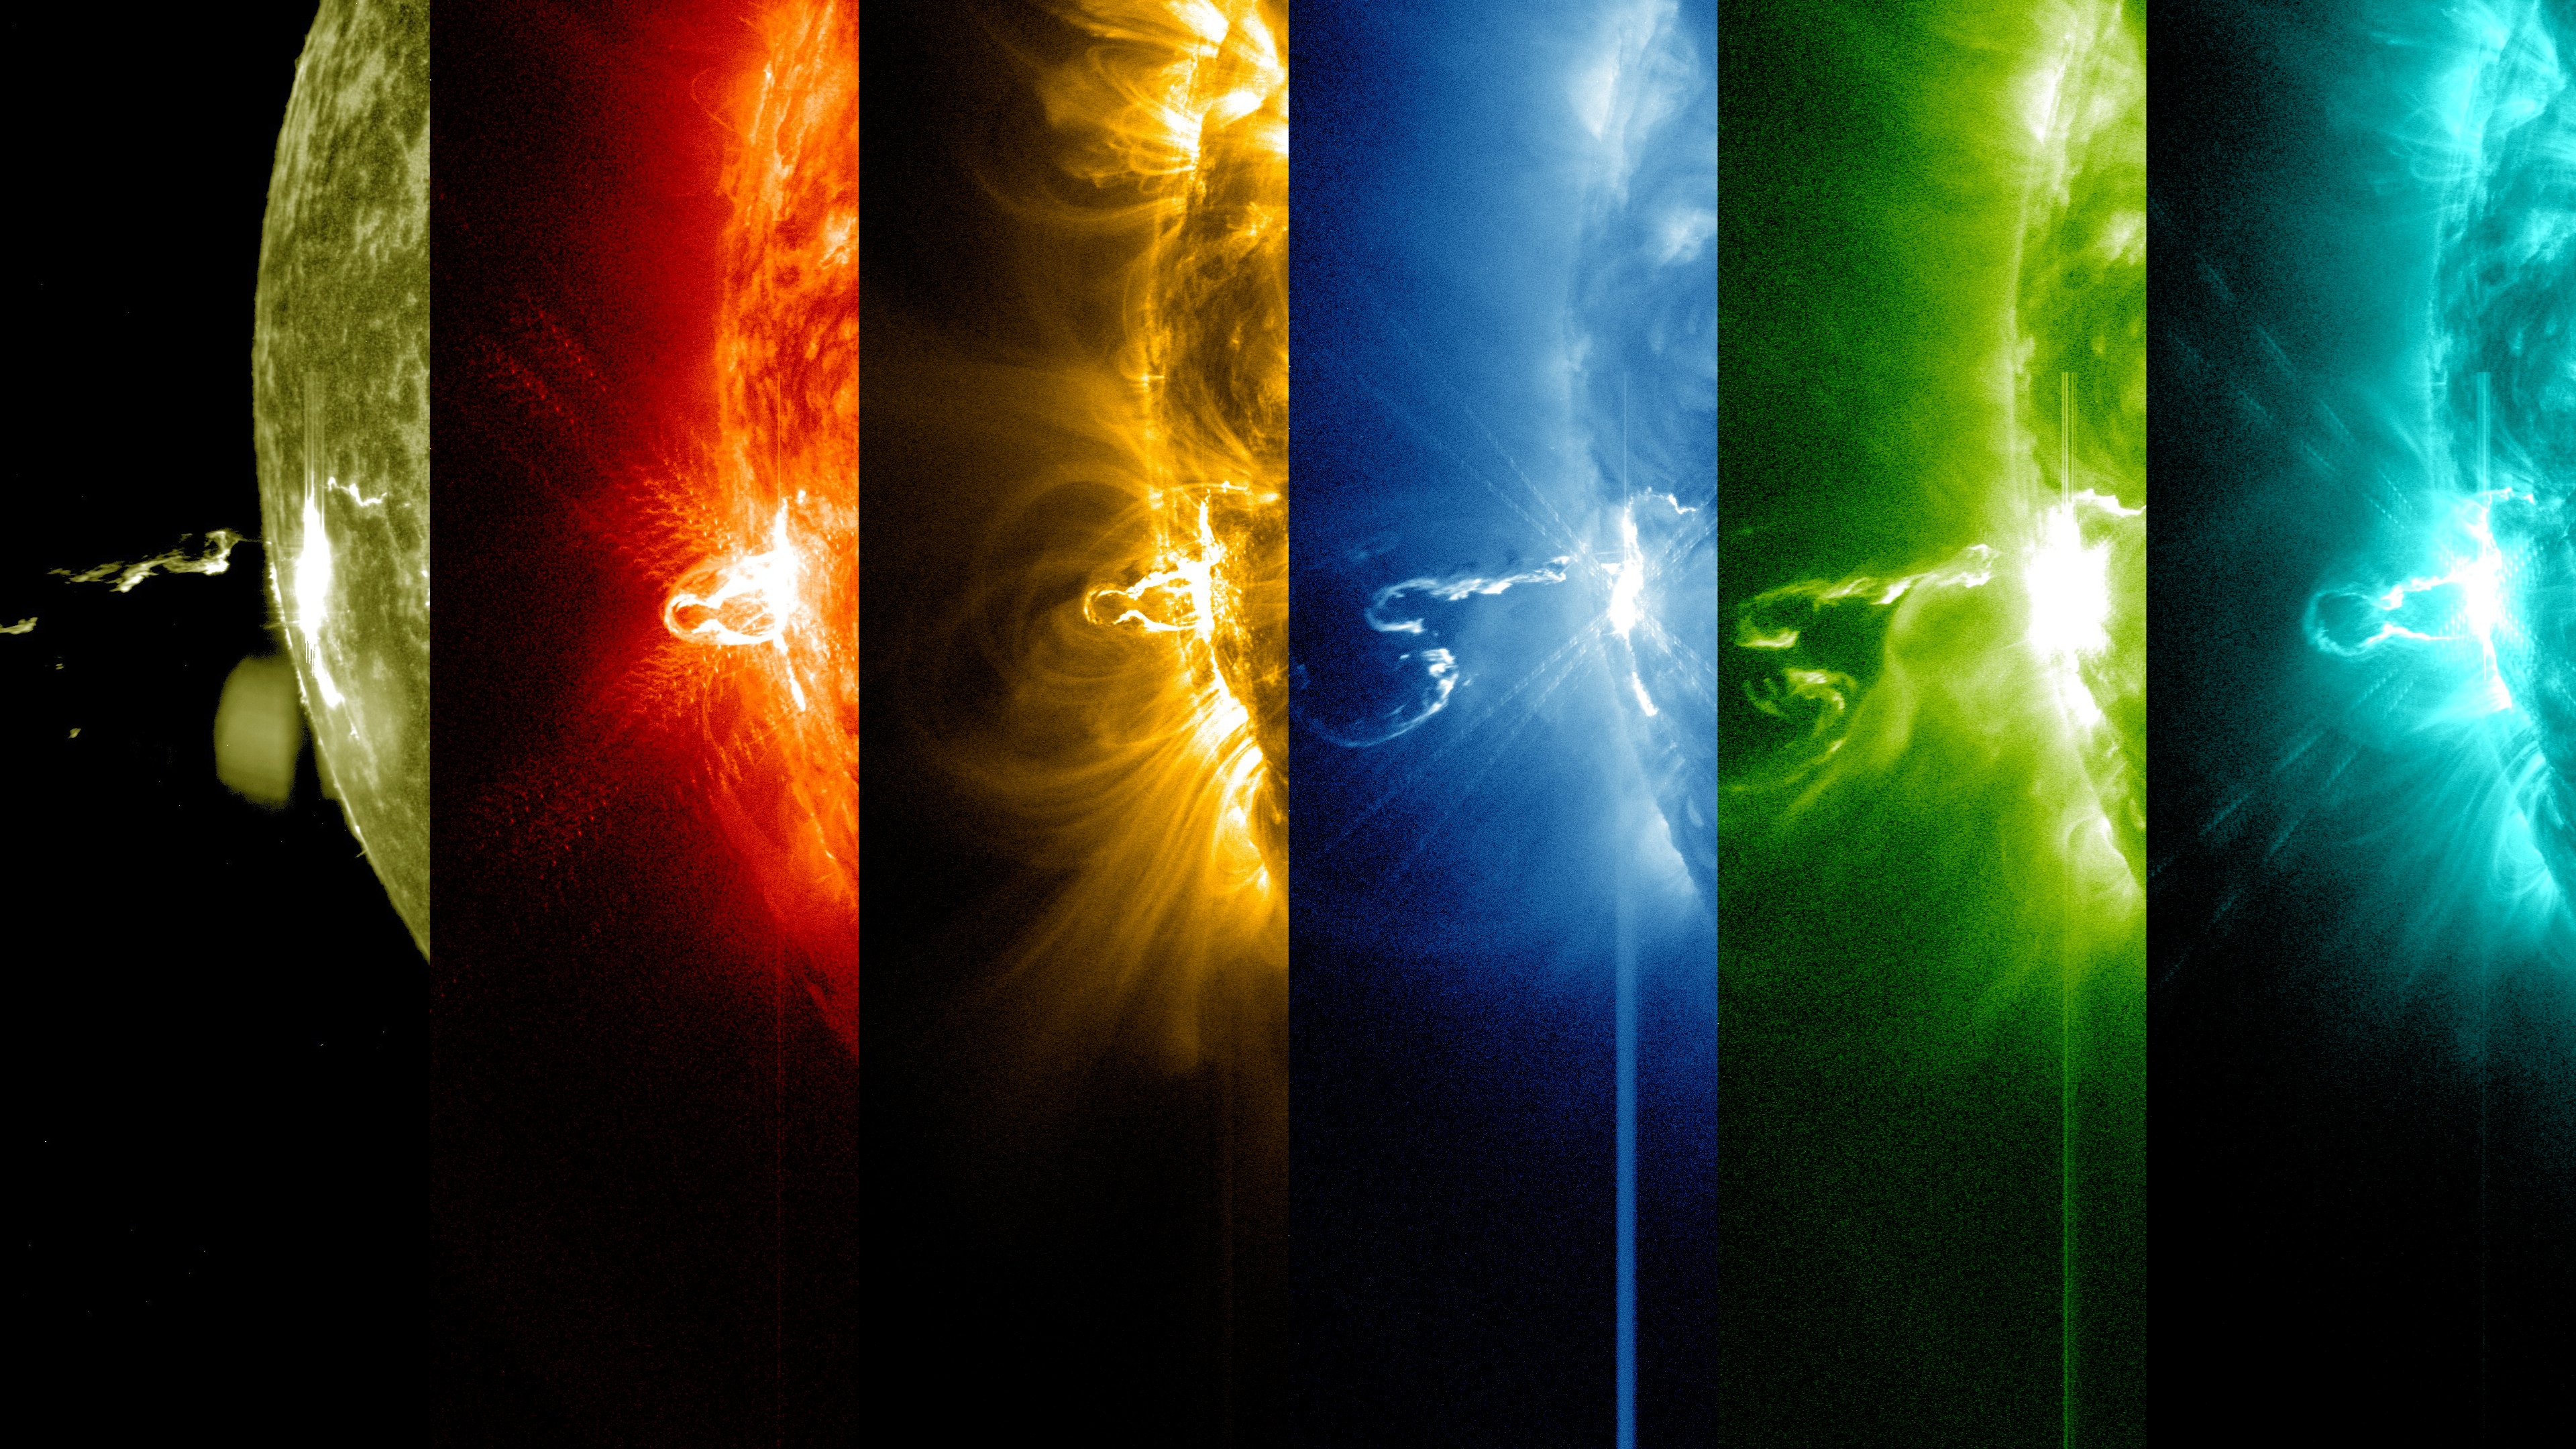

NASA's SDO Shows Images of Significant Solar Flare

Caption: These SDO images from 7:25 p.m. EST on Feb. 24, 2014, show the first moments of an X-class flare in different wavelengths of light -- seen as the bright spot that appears on the left limb of the sun. Hot solar material can be seen hovering above the active region in the sun's atmosphere, the corona. More info: The sun emitted a significant solar flare, peaking at 7:49 p.m. EST on Feb. 24, 2014. NASA's Solar Dynamics Observatory, which keeps a constant watch on the sun, captured images of the event. Solar flares are powerful bursts of radiation, appearing as giant flashes of light in the SDO images. Harmful radiation from a flare cannot pass through Earth's atmosphere to physically affect humans on the ground, however -- when intense enough -- they can disturb the atmosphere in the layer where GPS and communications signals travel. This flare is classified as an X4.9-class flare. X-class denotes the most intense flares, while the number provides more information about its strength. An X2 is twice as intense as an X1, an X3 is three times as intense, etc.

Credit: NASA/SDO